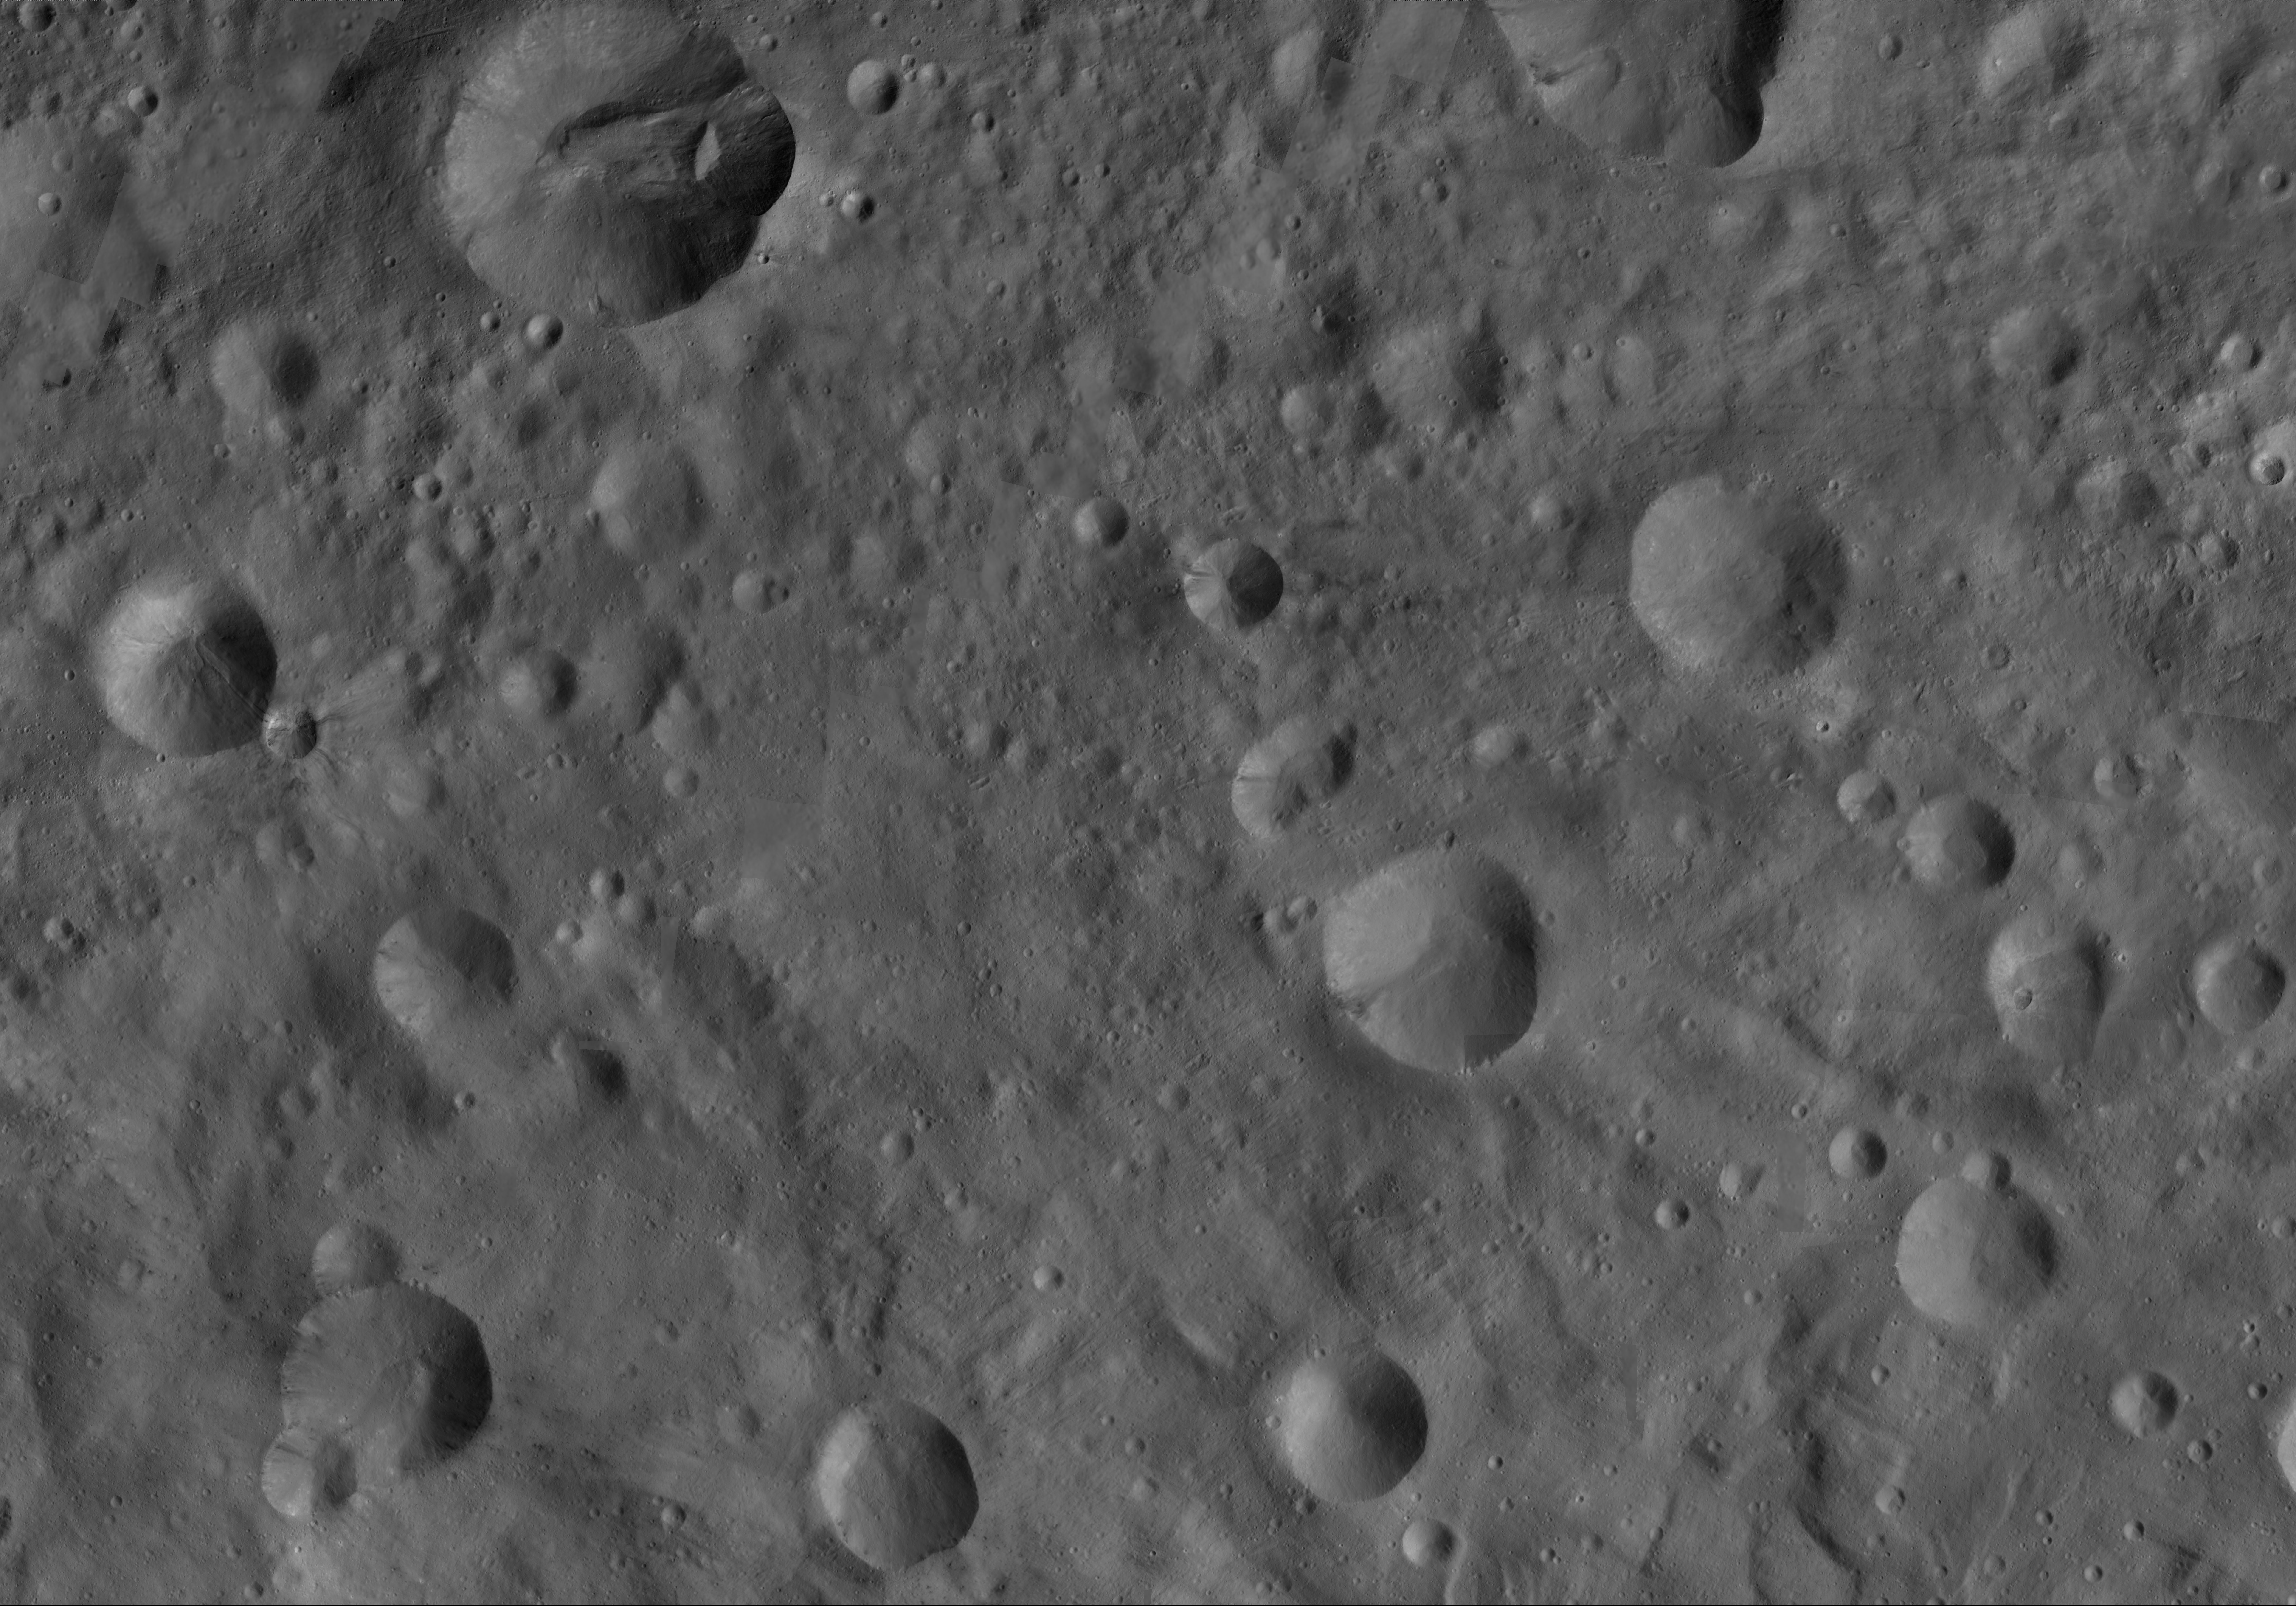

Octavia AV-L-19

This image from the atlas of the giant asteroid Vesta was created from images taken as NASA’s Dawn mission flew around the object, also known as a protoplanet. The set of maps was created from mosaics of10,000 images from Dawn’s framing camera instrument, taken at a low altitude of about 130 miles (210 kilometers). This map is mostly at a scale about that of regional road touring maps, where every inch of map is equivalent to a little more than 3 miles of asteroid (one centimeter equals 2 kilometers).

The full atlas and full resolution file can be viewed at PIA17480. Also available is the Octavia.

The Dawn mission to Vesta and Ceres is managed by NASA’s Jet Propulsion Laboratory, a division of the California Institute of Technology in Pasadena, for NASA’s Science Mission Directorate, Washington. The University of California, Los Angeles, is responsible for overall Dawn mission science. The Dawn framing cameras were developed and built under the leadership of the Max Planck Institute for Solar System Research, Katlenburg-Lindau, Germany, with significant contributions by DLR German Aerospace Center, Institute of Planetary Research, Berlin, and in coordination with the Institute of Computer and Communication Network Engineering, Braunschweig. The framing camera project is funded by the Max Planck Society, DLR and NASA.

Credit: NASA/JPL-Caltech/UCLA/MPS/DLR/IDA